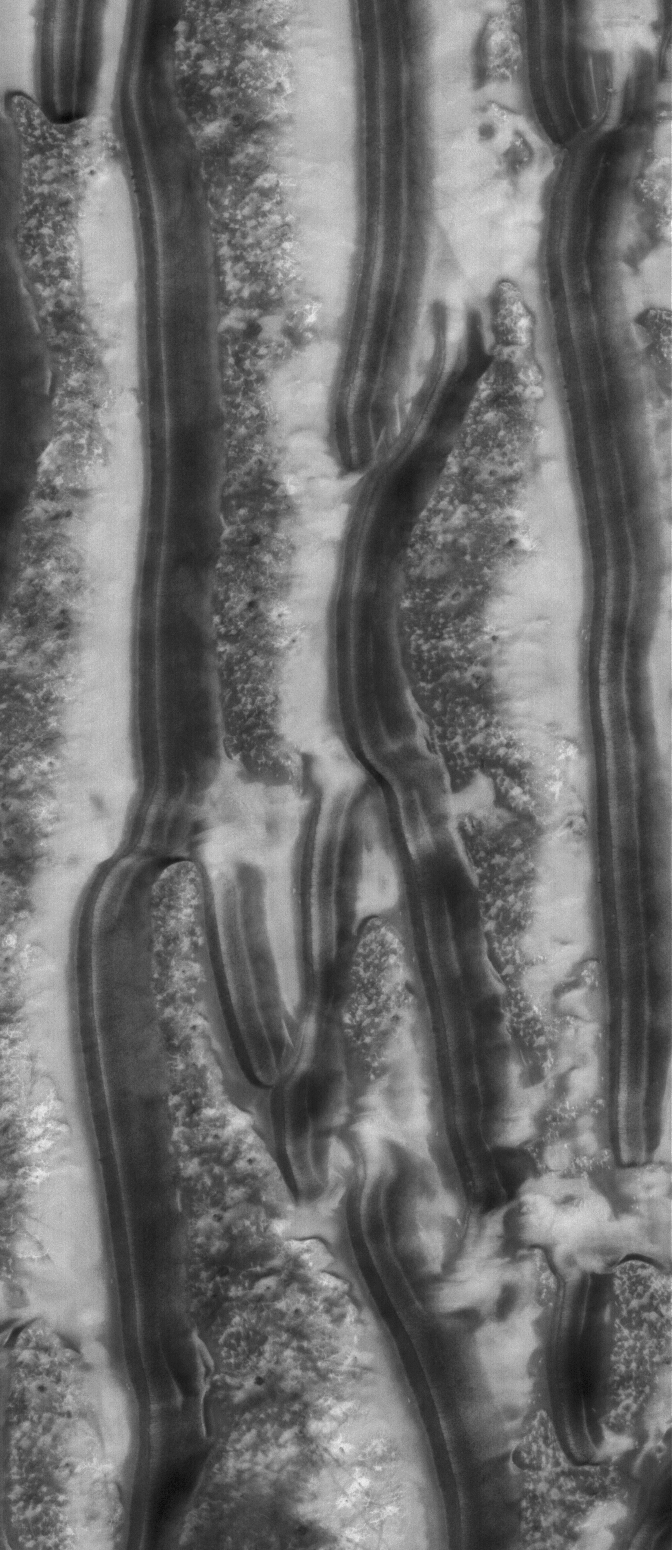

Richardson Dunes

25 December 2005
This Mars Global Surveyor (MGS) Mars Orbiter Camera (MOC) image shows a summertime view of sand dunes in Richardson Crater in the Mare Chromium region of the martian southern hemisphere.

Location near: 72.4°S, 179.7°W
Image width: ~3 km (~1.9 mi)
Illumination from: upper left
Season: Southern Summer

Credit: NASA/JPL/Malin Space Science Systems